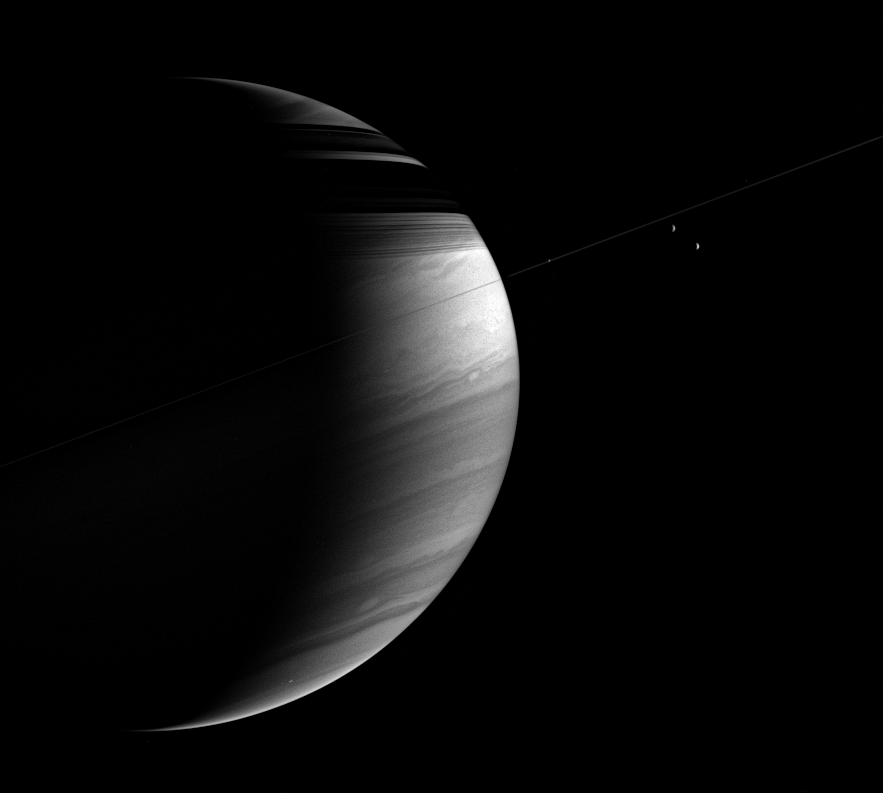

A Complex Crescent

The tilted crescent of Saturn displays lacy cloud bands here along with a bright equatorial region and threadlike ring shadows on the northern hemisphere.

Three moons are visible here. Mimas (397 kilometers, or 247 miles across) at left and faint, is aligned with the ringplane. At right are Rhea (1,528 kilometers, or 949 miles across, at top) and Tethys (1,071 kilometers, or 665 miles across, below Rhea).

The image was taken in polarized infrared light with the Cassini spacecraft wide-angle camera on March 11, 2006, at a distance of approximately 2.8 million kilometers (1.8 million miles) from Saturn. The image scale is 166 kilometers (103 miles) per pixel.

The Cassini-Huygens mission is a cooperative project of NASA, the European Space Agency and the Italian Space Agency. The Jet Propulsion Laboratory, a division of the California Institute of Technology in Pasadena, manages the mission for NASA’s Science Mission Directorate, Washington, D.C. The Cassini orbiter and its two onboard cameras were designed, developed and assembled at JPL. The imaging operations center is based at the Space Science Institute in Boulder, Colo.

Credit: NASA/JPL/Space Science Institute